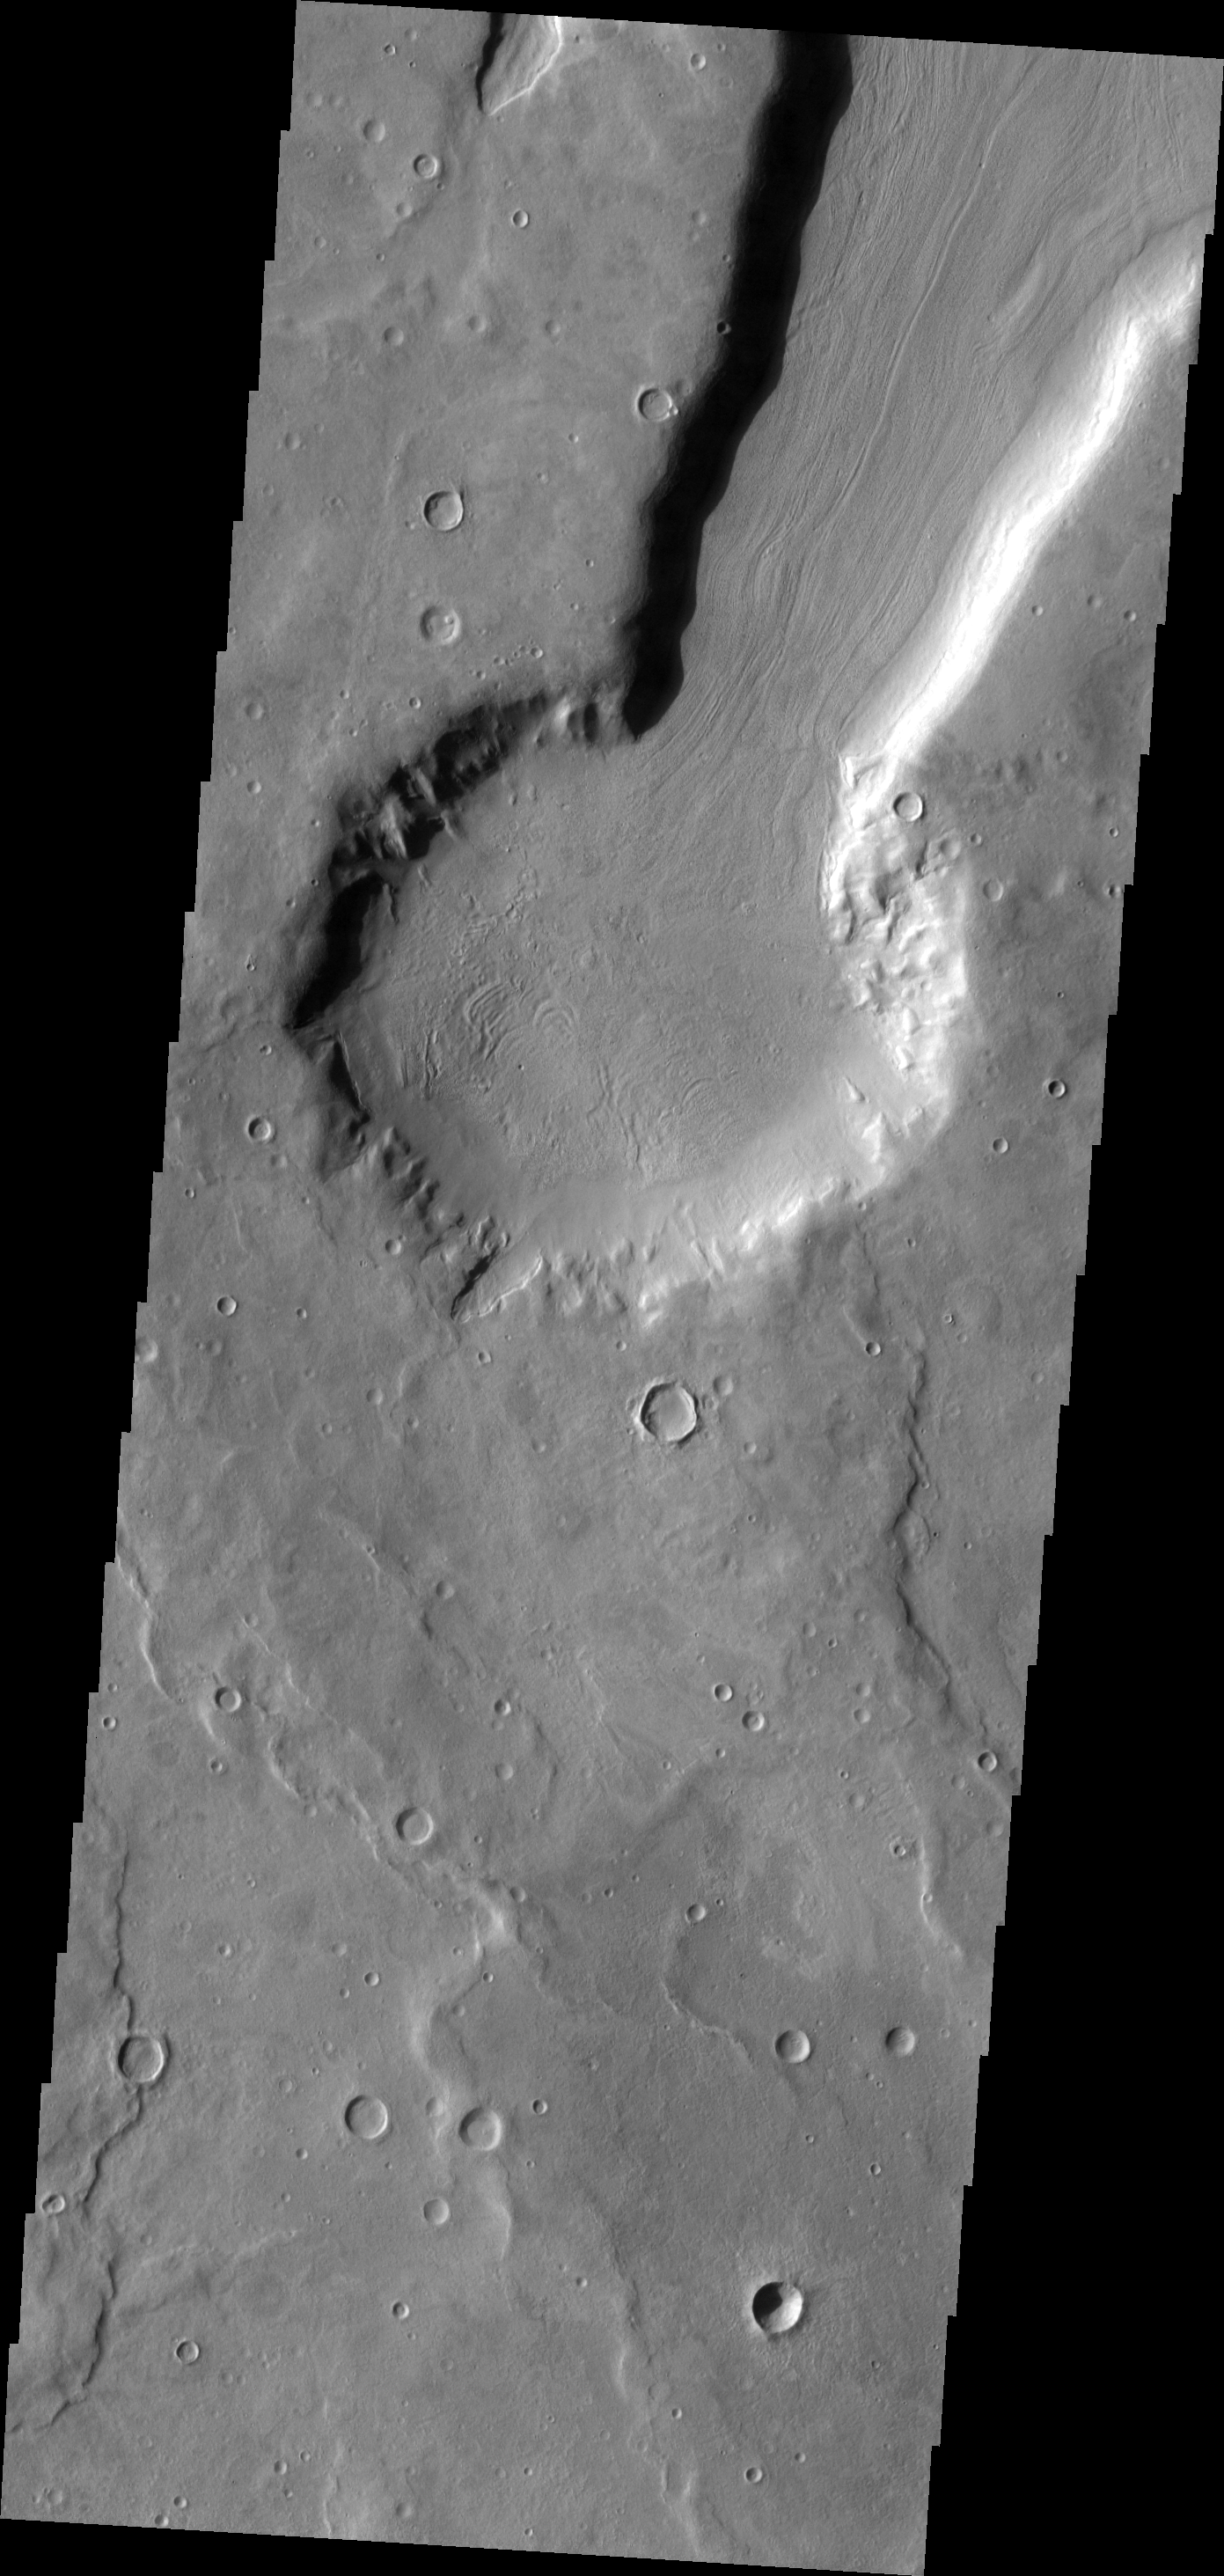

Arabia Terra

This unnamed crater in Arabia Terra appears to be the source of the channel that runs to the top of the frame. This channel/crater combination is part of a much larger channel system in Arabia Terra.

Image information: VIS instrument. Latitude 40.5N, Longitude 11.7E. 19 meter/pixel resolution.

Please see the THEMIS Data Citation Note for details on crediting THEMIS images.

Note: this THEMIS visual image has not been radiometrically nor geometrically calibrated for this preliminary release. An empirical correction has been performed to remove instrumental effects. A linear shift has been applied in the cross-track and down-track direction to approximate spacecraft and planetary motion. Fully calibrated and geometrically projected images will be released through the Planetary Data System in accordance with Project policies at a later time.

NASA’s Jet Propulsion Laboratory manages the 2001 Mars Odyssey mission for NASA’s Office of Space Science, Washington, D.C. The Thermal Emission Imaging System (THEMIS) was developed by Arizona State University, Tempe, in collaboration with Raytheon Santa Barbara Remote Sensing. The THEMIS investigation is led by Dr. Philip Christensen at Arizona State University. Lockheed Martin Astronautics, Denver, is the prime contractor for the Odyssey project, and developed and built the orbiter. Mission operations are conducted jointly from Lockheed Martin and from JPL, a division of the California Institute of Technology in Pasadena.

Credit: NASA/JPL/ASU